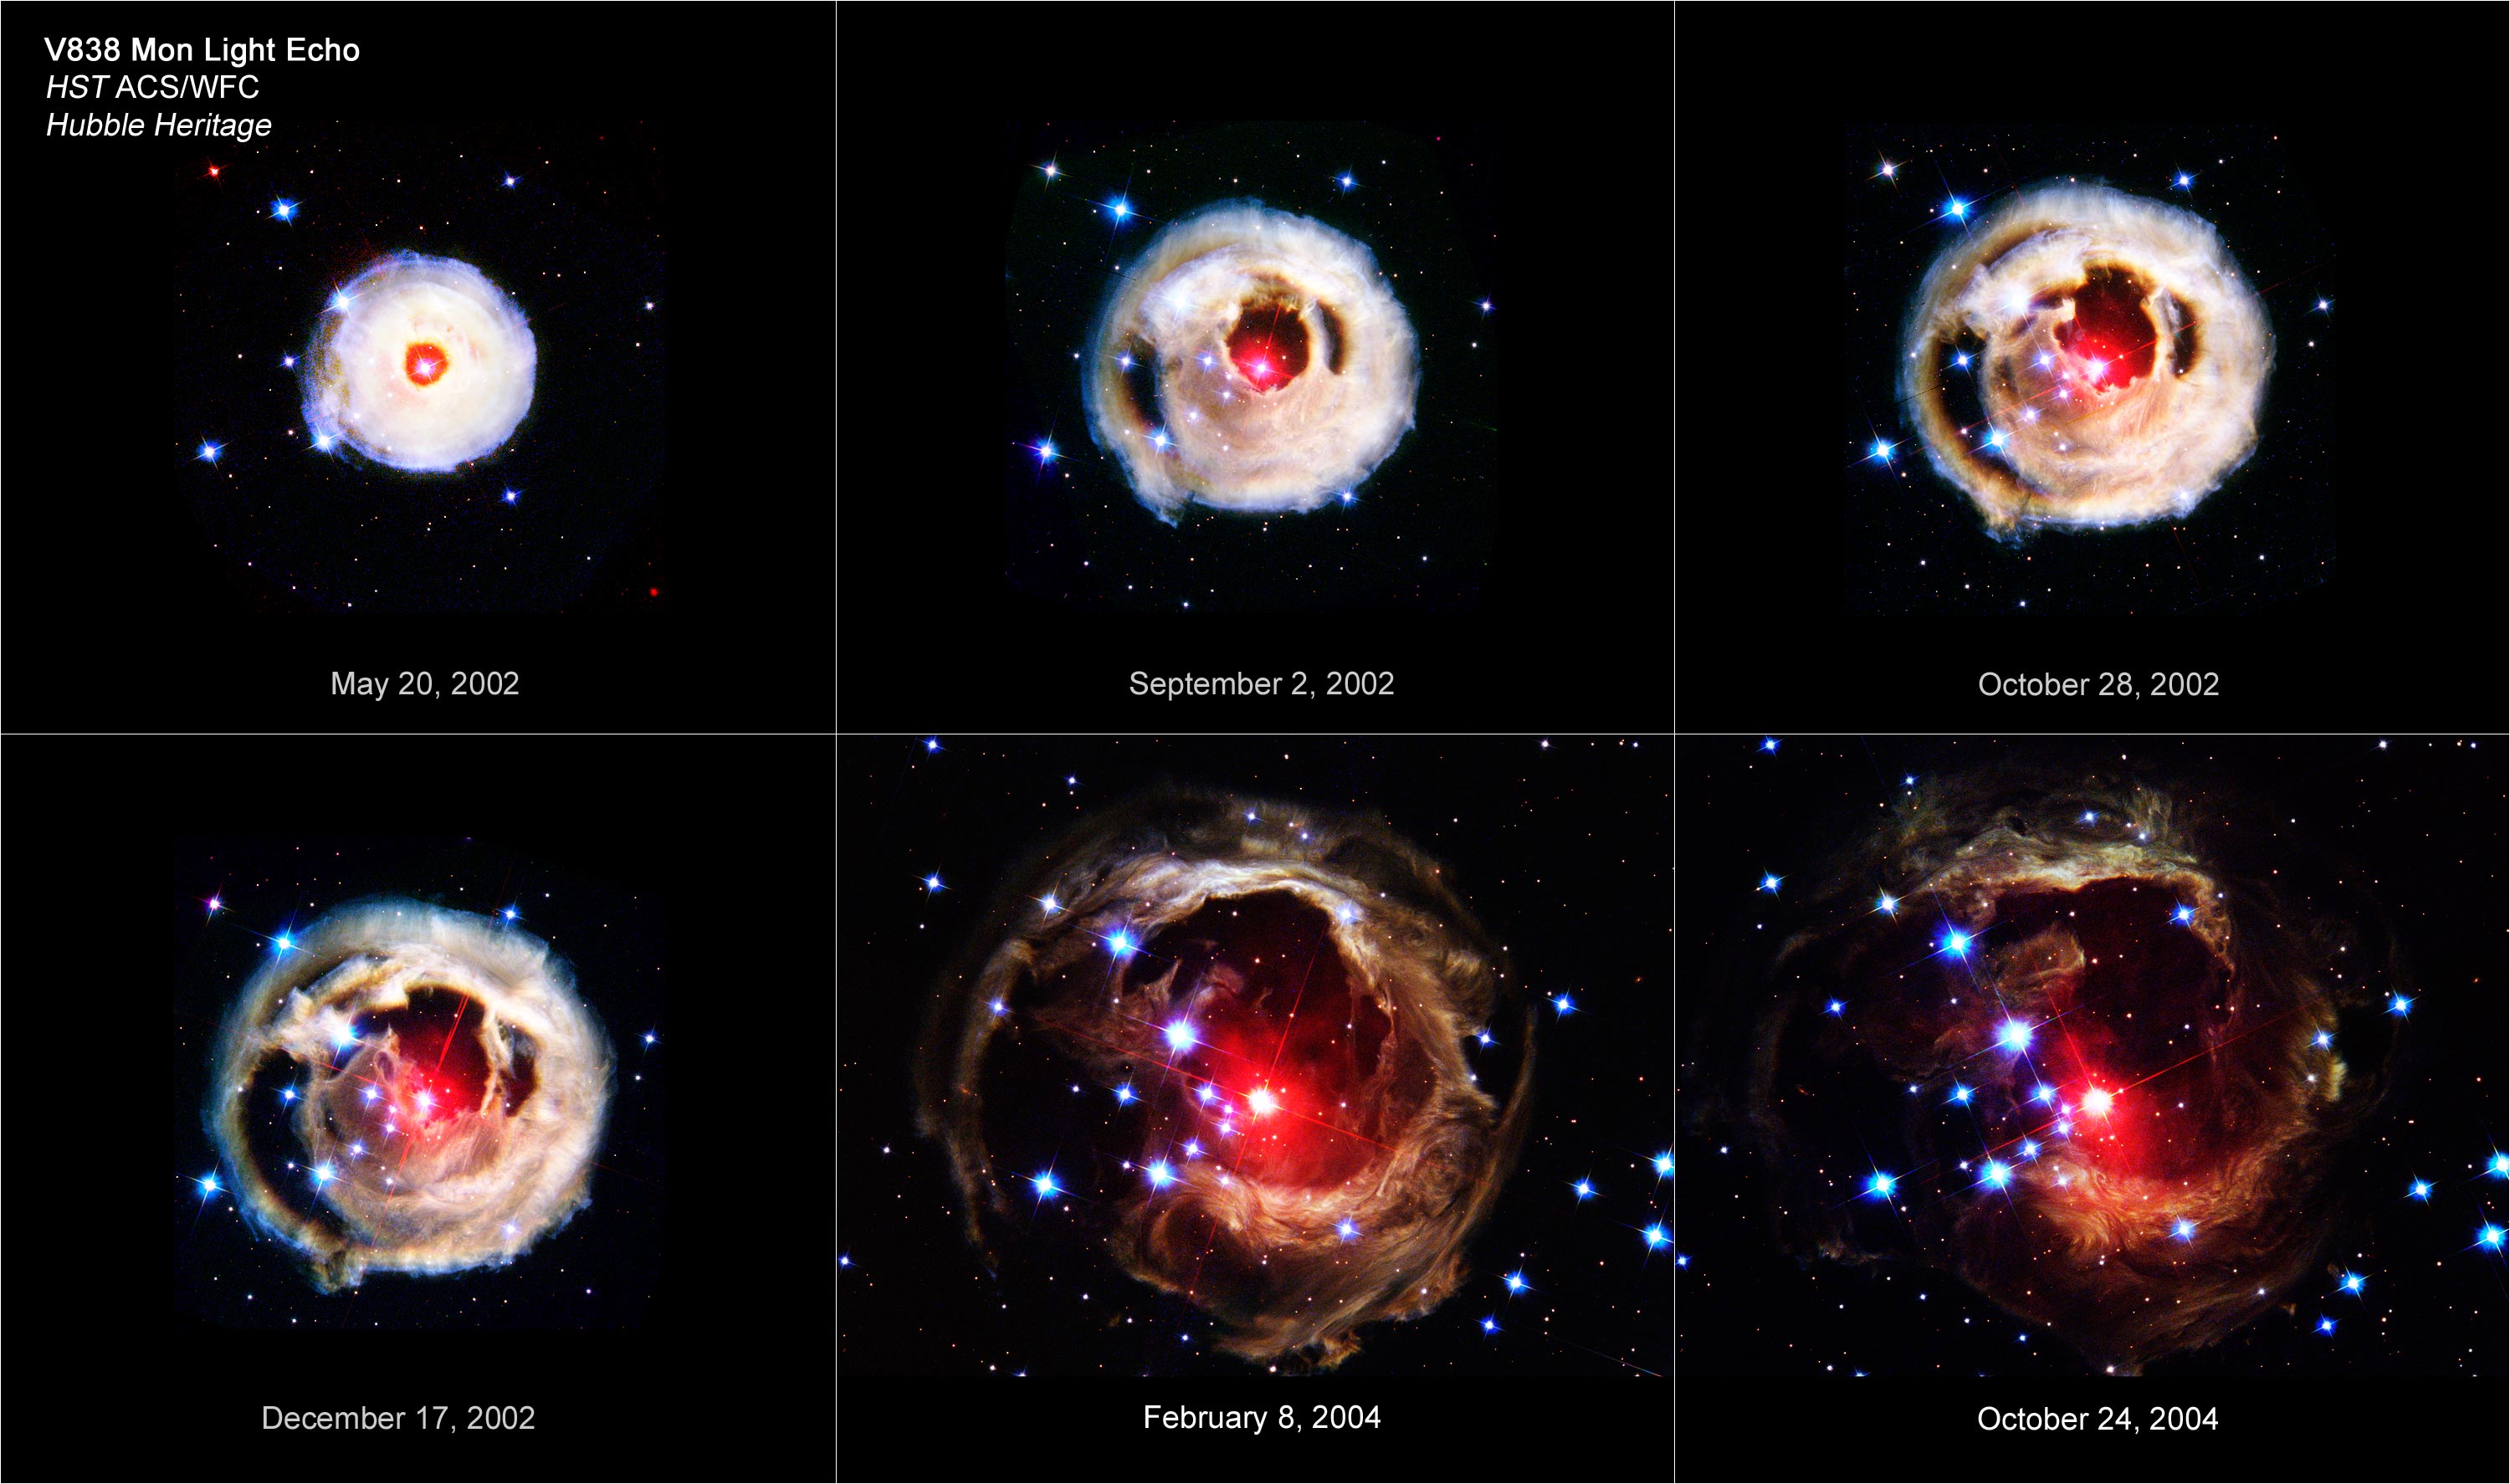

The Expanding Light Echo of Red Supergiant Star V838 Monocerotis

This image shows a time sequence of Hubble Space Telescope images of the light echo around V838 Mon, taken between May 2002 and October 2004. All six pictures were taken with Hubble's Advanced Camera for Surveys using filters sensitive to blue, visible, and infrared wavelengths. The apparent expansion of the light echo, as light from the early 2002 outburst of V838 Mon propagates outward into the surrounding dust, is clearly shown.

All of the images are shown at the same scale. Moreover, the images are also shown as they would appear for the same exposure times throughout the sequence. Thus the background stars appear constant in brightness, while the surface brightness of the light echo steadily declines. The fading of the light echo is primarily due to the light-scattering properties of interstellar dust. Consider a street lamp on a foggy night. The halo around the lamp is brightest right next to the lamp, while out to the side it is much fainter. Similarly, in the first V838 Mon image, taken in May 2002, the light echo was very bright and compact. At later times, we are seeing dust out to the side of the star, rather than dust that is immediately in front of the star, so the amount of light scattered in our direction is smaller. Hubble astronomers expect the light echo to continue to change its appearance and brightness over the next several years.

Credit: NASA, ESA, and Z. Levay (STScI)